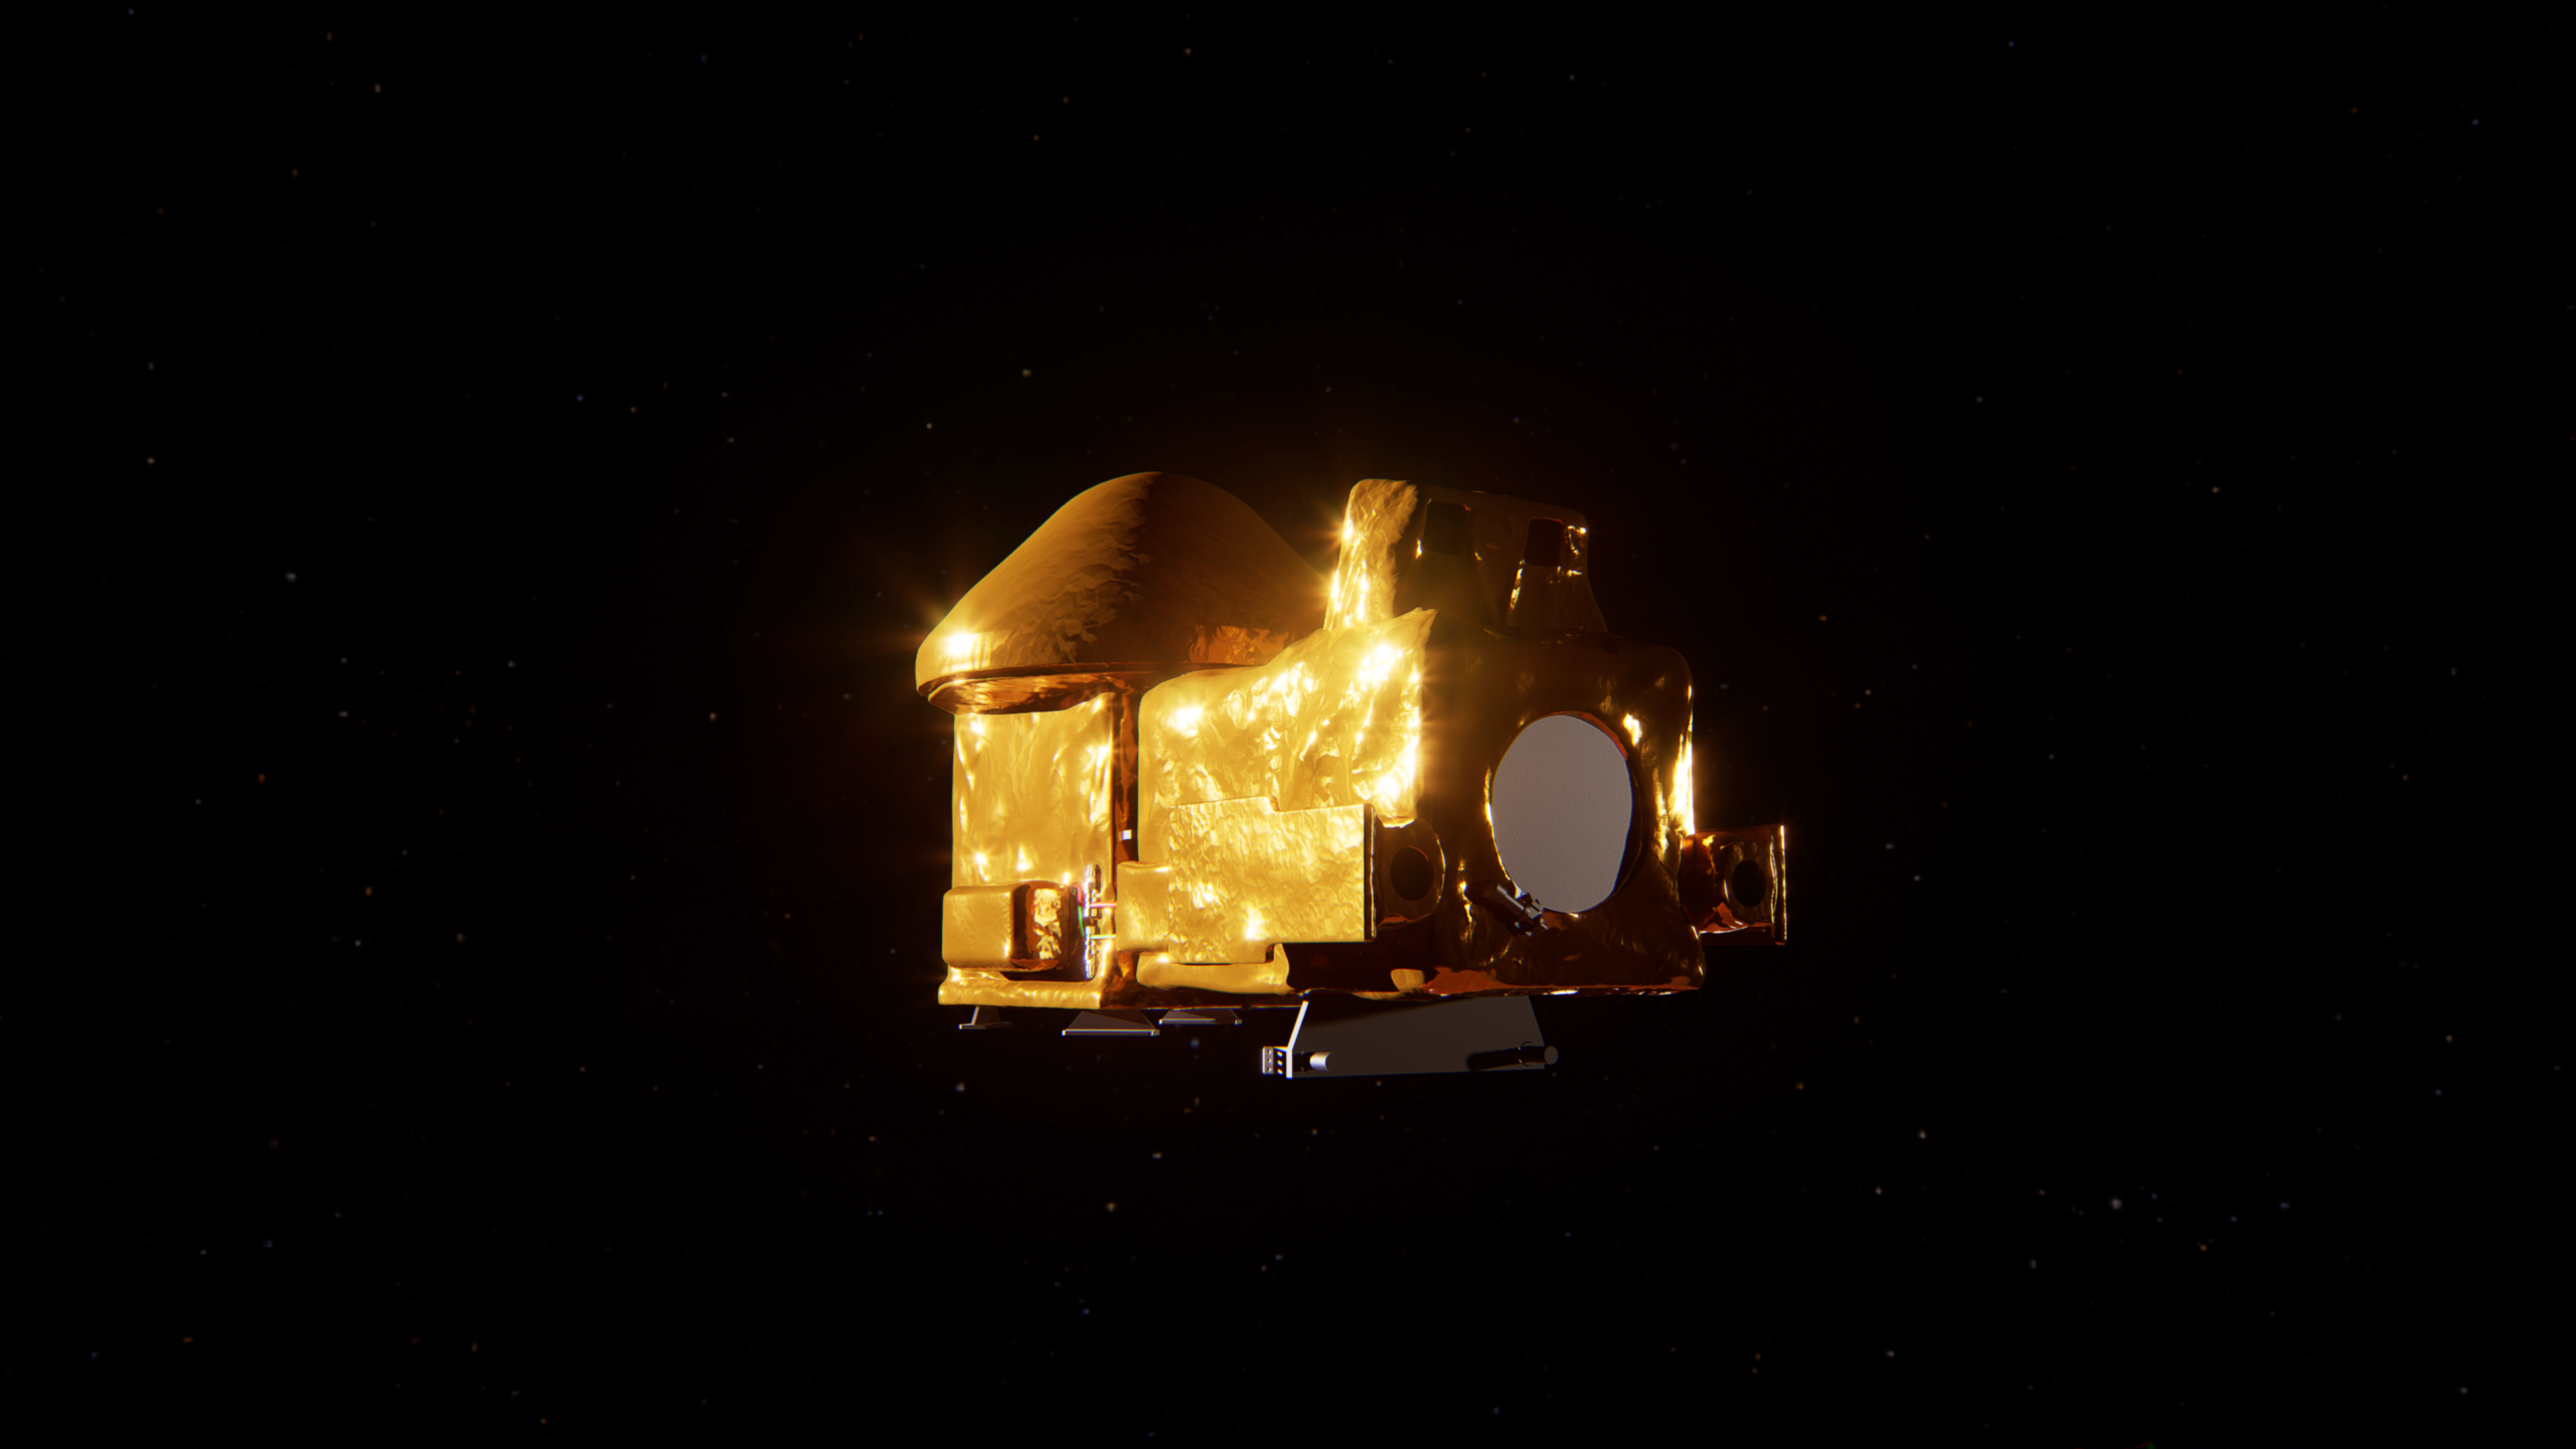

Artist’s concept of the Capture, Containment, and Return System

This artist’s concept shows the proposed Capture, Containment, and Return System, a NASA payload on the European Space Agency’s Earth Return Orbiter. The payload is tasked with capturing the Orbiting Sample container, orienting it, sterilizing its exterior, and transferring it into a clean zone for secondary containment, toward safe return to Earth.

The Capture, Containment, and Return System is part of the multi-mission Mars Sample Return program being planned by NASA and European Space Agency (ESA).

Credit: NASA/GSFC